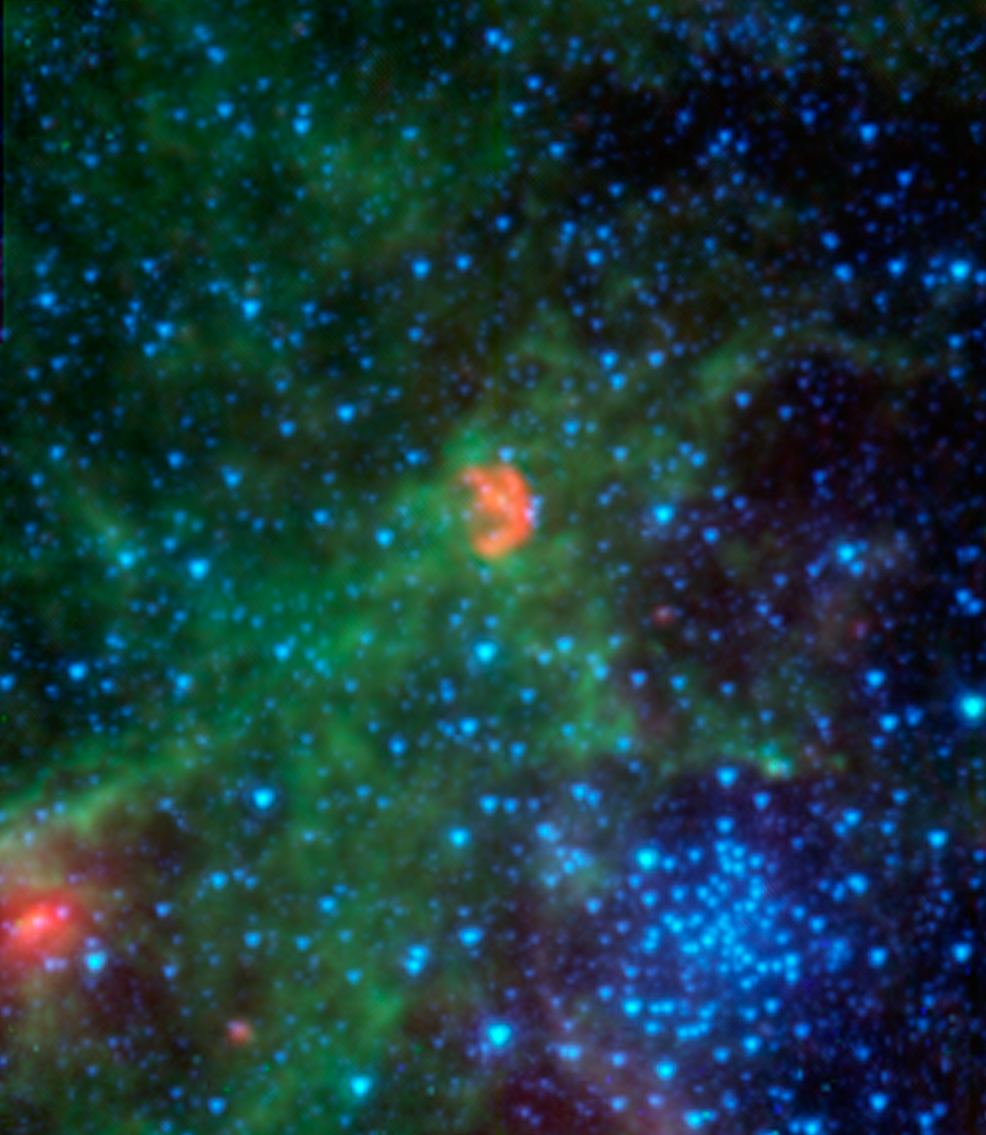

Dissecting Dust from Detonation of Dead Star

Close-up view

This infrared image from NASA’s Spitzer Space Telescope shows N103B — all that remains from a supernova that exploded a millennium ago in the Large Magellanic Cloud, a satellite galaxy 160,000 light-years away from our own Milky Way.

Spitzer’s instruments pick up infrared light emitted by dust in both the remnant and the surrounding interstellar medium. The infrared light has been translated to colors we see in this image, allowing astronomers to dissect the scene. In this image, dust associated with the remnant appears red, while dust in the ambient background of the galaxy appears yellow and green. Stars in the field appear blue.

By studying the infrared light emitted from this supernova remnant, astronomers have determined that the density of the gas surrounding the supernova is much higher than is typical for a ‘Type Ia’ supernova, which are those that occur when dead stars called white dwarfs explode. Astronomers believe that this dense material was expelled prior to the supernova explosion, possibly by a companion to the white dwarf — an aging star that shed the material.

Most Type Ia supernovas do not show evidence for this process occurring, making N103B an example of a rare subclass of Type Ia explosions. In fact, only one other remnant of a Type Ia explosion shows evidence for this: the remnant of Kepler’s supernova in our own galaxy, the remains of the explosion of a star witnessed on Earth in 1604 A.D.

The clump of blue stars seen at the lower right is the cluster known as NGC 1850. Also a resident of the Large Magellanic Cloud, this cluster is made up of young stars yet has the appearance of globular clusters in the Milky Way, which are much older.

The red data shows infrared light with wavelengths of 16 and 24 microns, while shorter-wavelength infrared light of 3.6, 4.5, and 8 microns is shown as blue, cyan and green, respectively.

NASA’s Jet Propulsion Laboratory, Pasadena, Calif., manages the Spitzer Space Telescope mission for NASA’s Science Mission Directorate, Washington. Science operations are conducted at the Spitzer Science Center at the California Institute of Technology in Pasadena. Spacecraft operations are based at Lockheed Martin Space Systems Company, Littleton, Colorado. Data are archived at the Infrared Science Archive housed at the Infrared Processing and Analysis Center at Caltech. Caltech manages JPL for NASA.

Credit: NASA/JPL-Caltech/Goddard